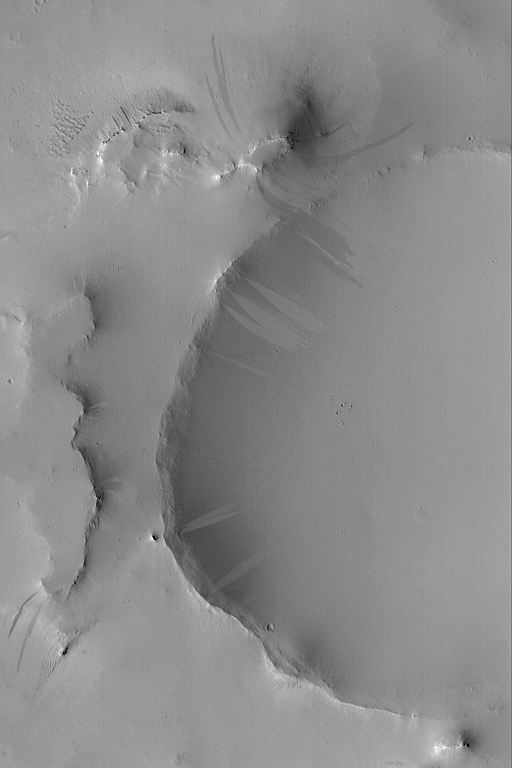

Light and Dark Slope Streaks

21 July 2004
Dark slope streaks are a common feature on slopes thickly-mantled by dust, especially in the Tharsis, Arabia, and western Amazonis regions of Mars. Less common are light-toned slope streaks, which often occur in the same area as dark streaks. They are most common in Arabia Terra, and some are shown in this Mars Global Surveyor (MGS) Mars Orbiter Camera (MOC) image. Slope streaks are probably the result of sudden avalanches of extremely dry dust. The behavior of the avalanching dust is somewhat fluid-like, and new streaks have been observed to form over intervals of a few months to a Mars year. This image is located near 13.4°N, 340.3°W, and covers an area about 3 km (1.9 mi) wide. Sunlight illuminates the scene from the lower left.

Credit: NASA/JPL/Malin Space Science Systems